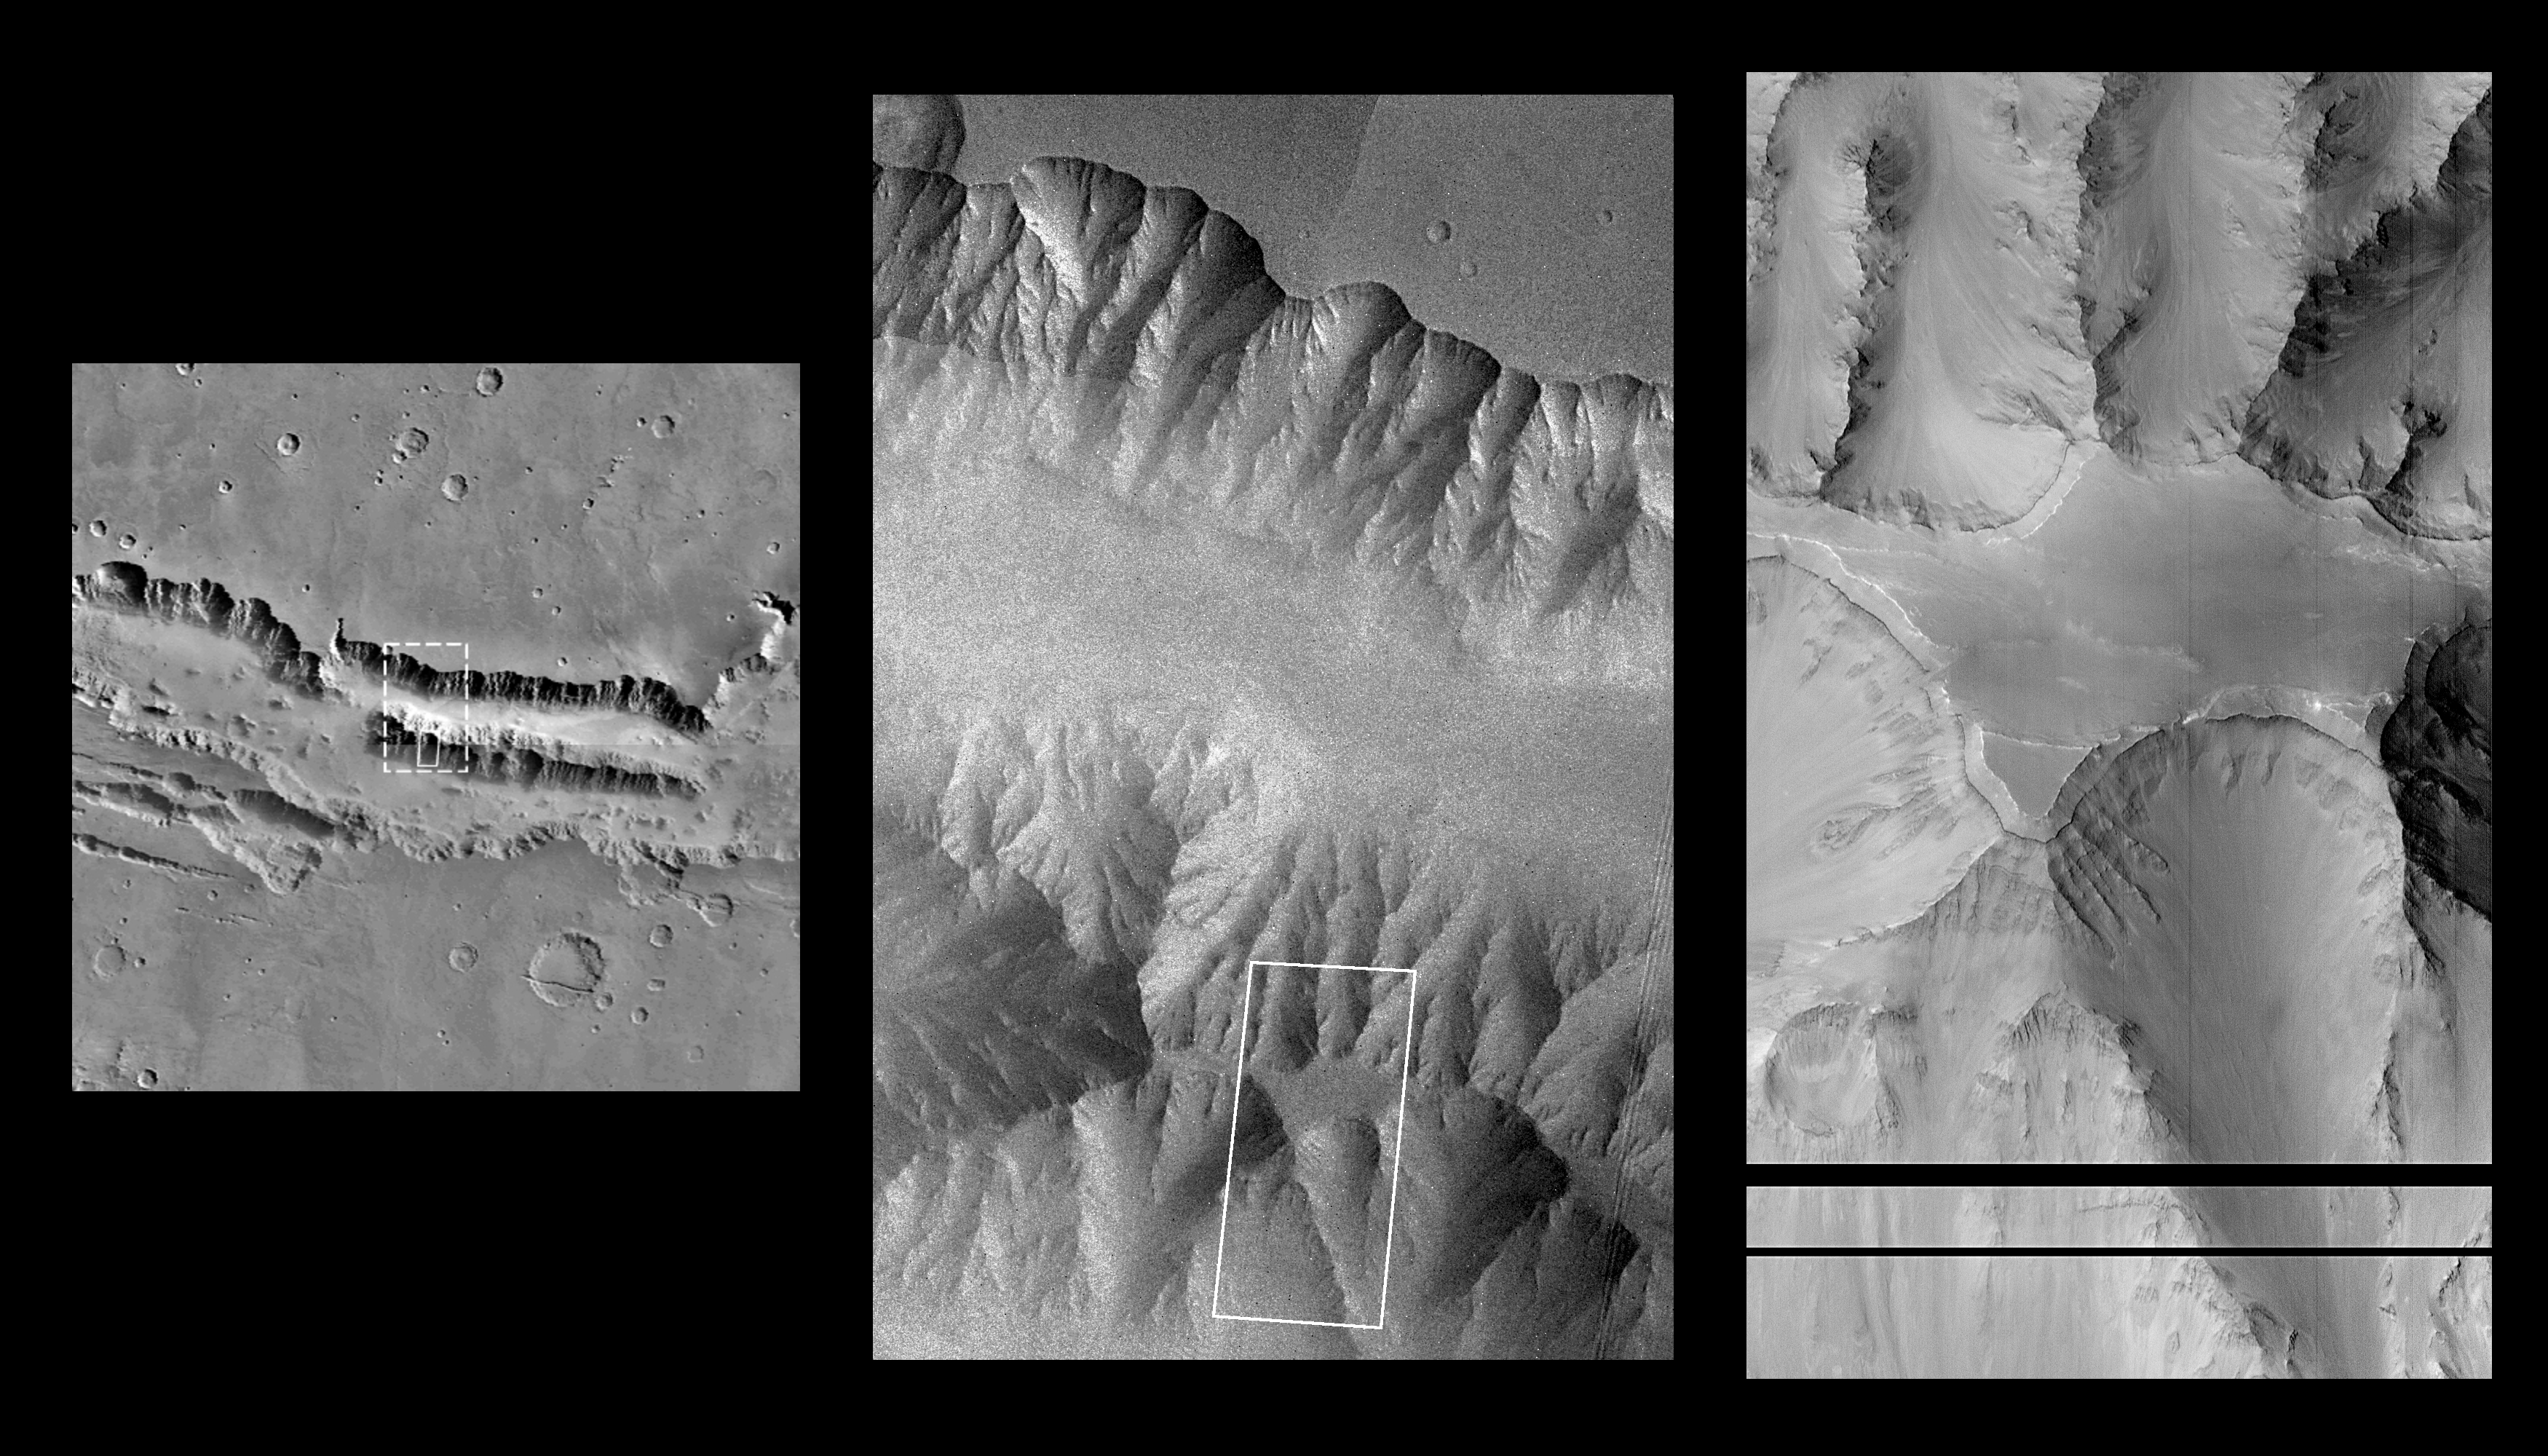

Layers within the Valles Marineris: Clues to the Ancient Crust of Mars

This high resolution picture (right) of the Martian surface was obtained in the early evening of January 1, 1998 by the Mars Orbiter Camera (MOC), shortly after the Mars Global Surveyor spacecraft began it’s 80th orbit. Seen in this view are a plateau and surrounding steep slopes within the Valles Marineris, the large system of canyons that stretches 4000 km (2500 mi) along the equator of Mars. The image covers a tiny fraction of the canyons at very high resolution: it extends only 9.8 km by 17.3 km (6.1 mi by 10.7 mi) but captures features as small as 6 m (20 ft) across. The highest terrain in the image is the relatively smooth plateau near the center. Slopes descend to the north and south (upper and lower part of image, respectively) in broad, debris-filled gullies with intervening rocky spurs. Multiple rock layers, varying from a few to a few tens of meters thick, are visible in the steep slopes on the spurs and gullies. Layered rocks on Earth form from sedimentary processes (such as those that formed the layered rocks now seen in Arizona’s Grand Canyon) and volcanic processes (such as layering seen in the Waimea Canyon on the island of Kauai). Both origins are possible for the Martian layered rocks seen in this image. In either case, the total thickness of the layered rocks seen in this image implies a complex and extremely active early history for geologic processes on Mars.

The left and center “context” images are Viking mosaics reproduced at scales of 230 meters/pixel and 80 meters/pixel respectively. Outlines in these two images represent the location of the higher resolution image(s).

Malin Space Science Systems (MSSS) and the California Institute of Technology built the MOC using spare hardware from the Mars Observer mission. MSSS operates the camera from its facilities in San Diego, CA. The Jet Propulsion Laboratory’s Mars Surveyor Operations Project operates the Mars Global Surveyor spacecraft with its industrial partner, Lockheed Martin Astronautics, from facilities in Pasadena, CA and Denver, CO.

Credit: NASA/JPL/Malin Space Science Systems